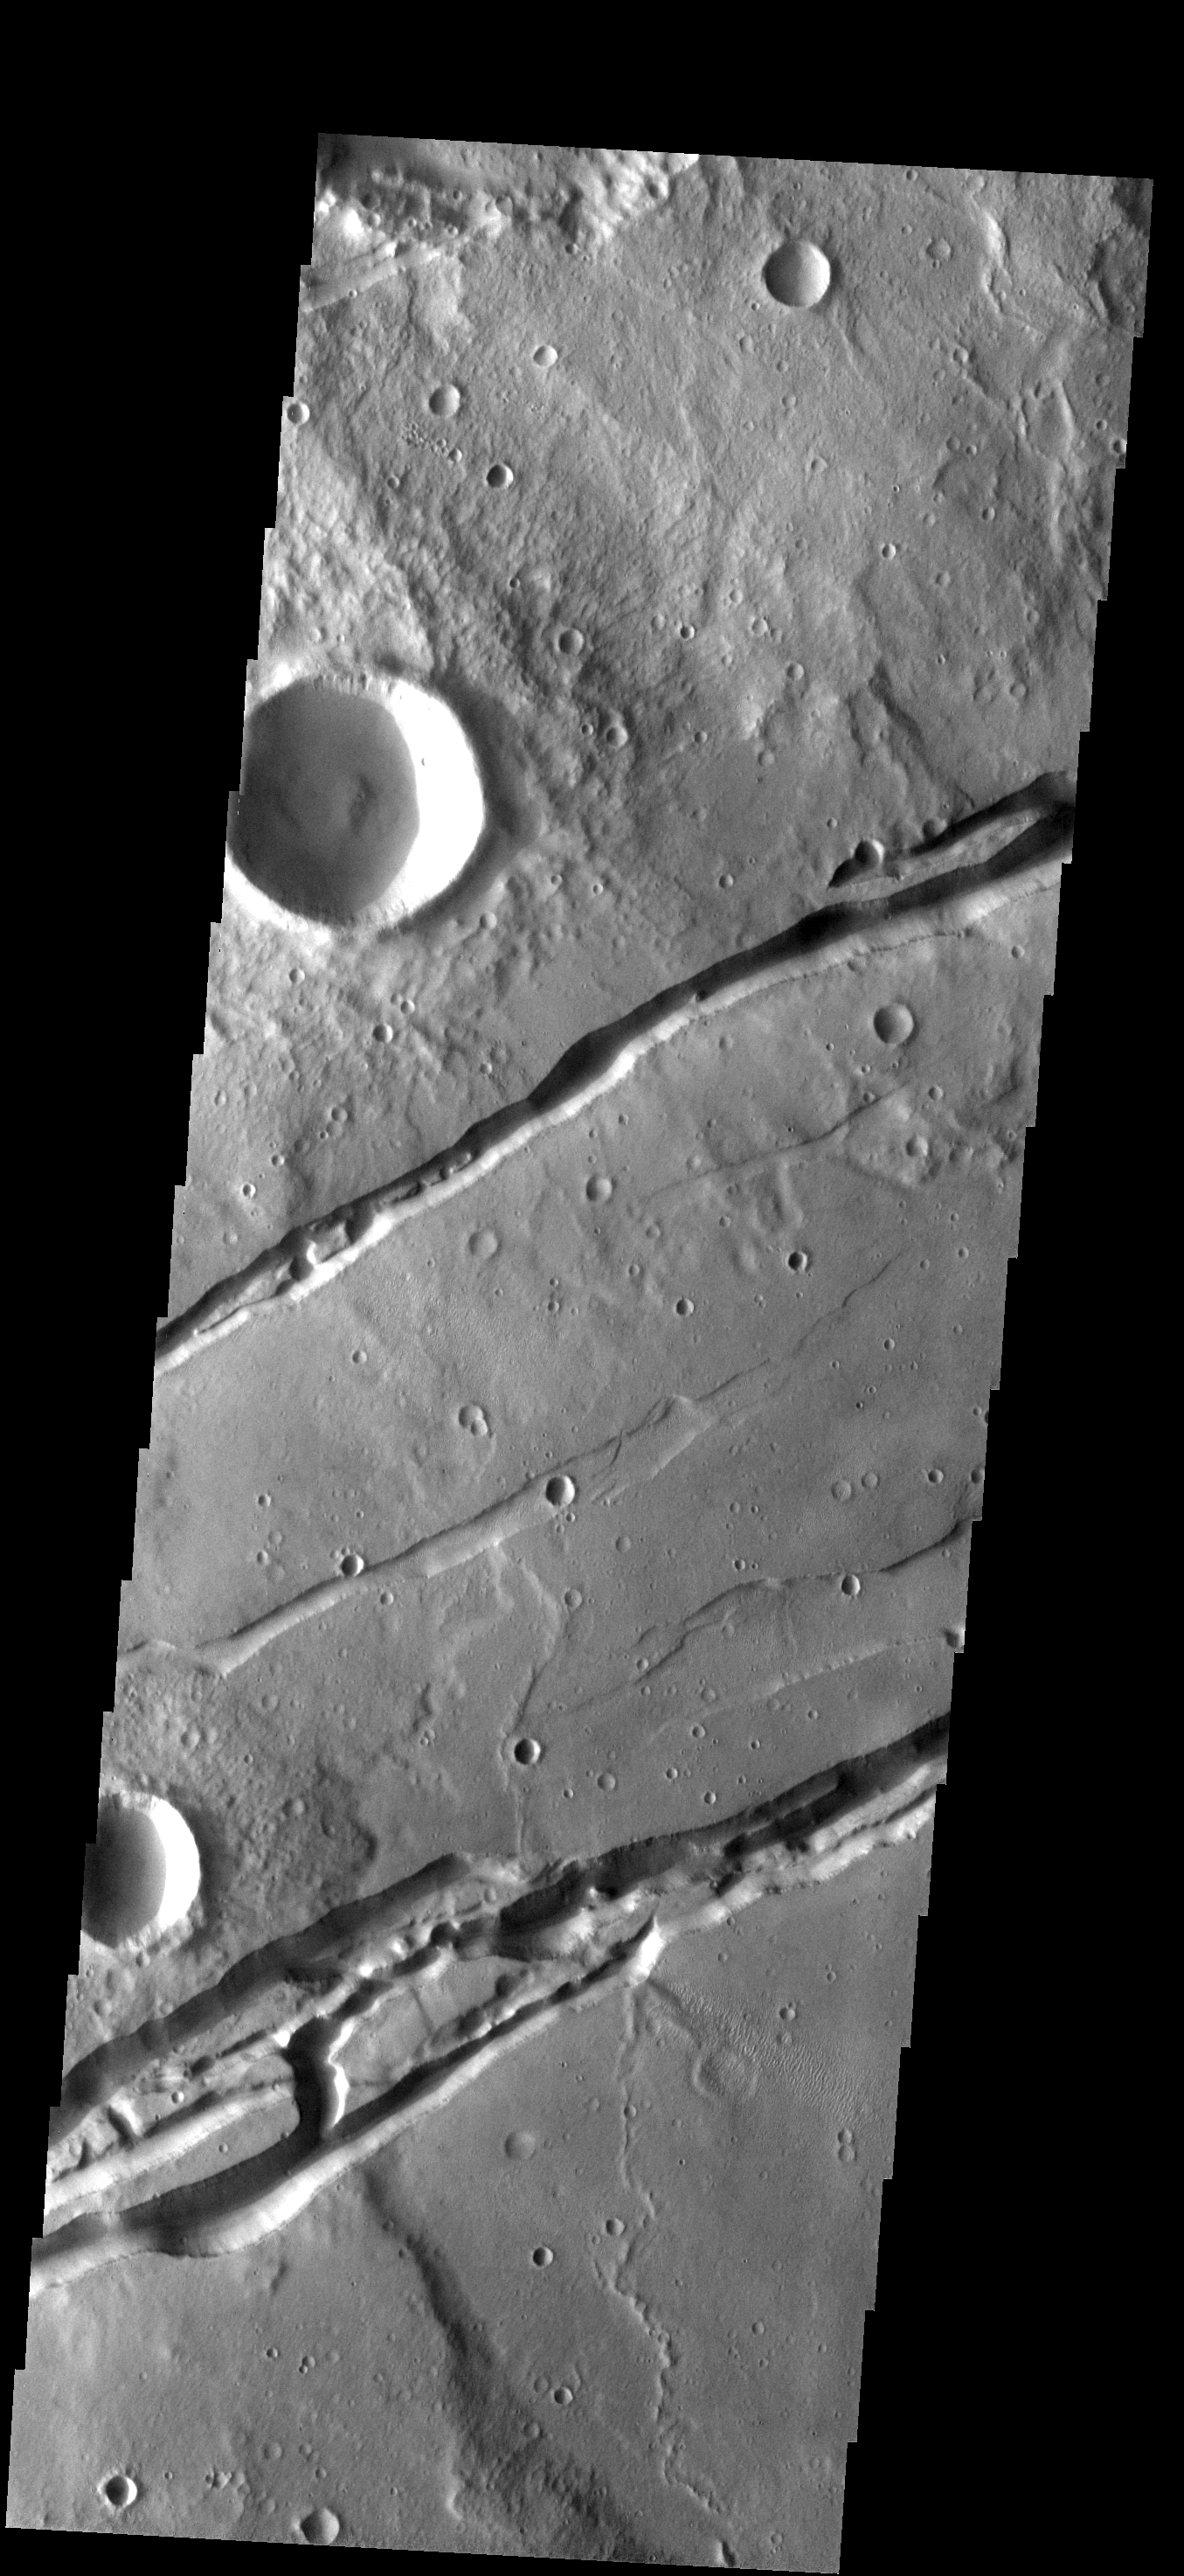

Sirenum Fossae

The two sets of fractures in this image are part of Sirenum Fossae. Several graben (downdroped blocks bounded by faults) occur between the main fracture systems.

Image information: VIS instrument. Latitude -30.5N, Longitude 209.7E. 17 meter/pixel resolution.

Please see the THEMIS Data Citation Note for details on crediting THEMIS images.

Note: this THEMIS visual image has not been radiometrically nor geometrically calibrated for this preliminary release. An empirical correction has been performed to remove instrumental effects. A linear shift has been applied in the cross-track and down-track direction to approximate spacecraft and planetary motion. Fully calibrated and geometrically projected images will be released through the Planetary Data System in accordance with Project policies at a later time.

NASA’s Jet Propulsion Laboratory manages the 2001 Mars Odyssey mission for NASA’s Office of Space Science, Washington, D.C. The Thermal Emission Imaging System (THEMIS) was developed by Arizona State University, Tempe, in collaboration with Raytheon Santa Barbara Remote Sensing. The THEMIS investigation is led by Dr. Philip Christensen at Arizona State University. Lockheed Martin Astronautics, Denver, is the prime contractor for the Odyssey project, and developed and built the orbiter. Mission operations are conducted jointly from Lockheed Martin and from JPL, a division of the California Institute of Technology in Pasadena.

Credit: NASA/JPL/ASU